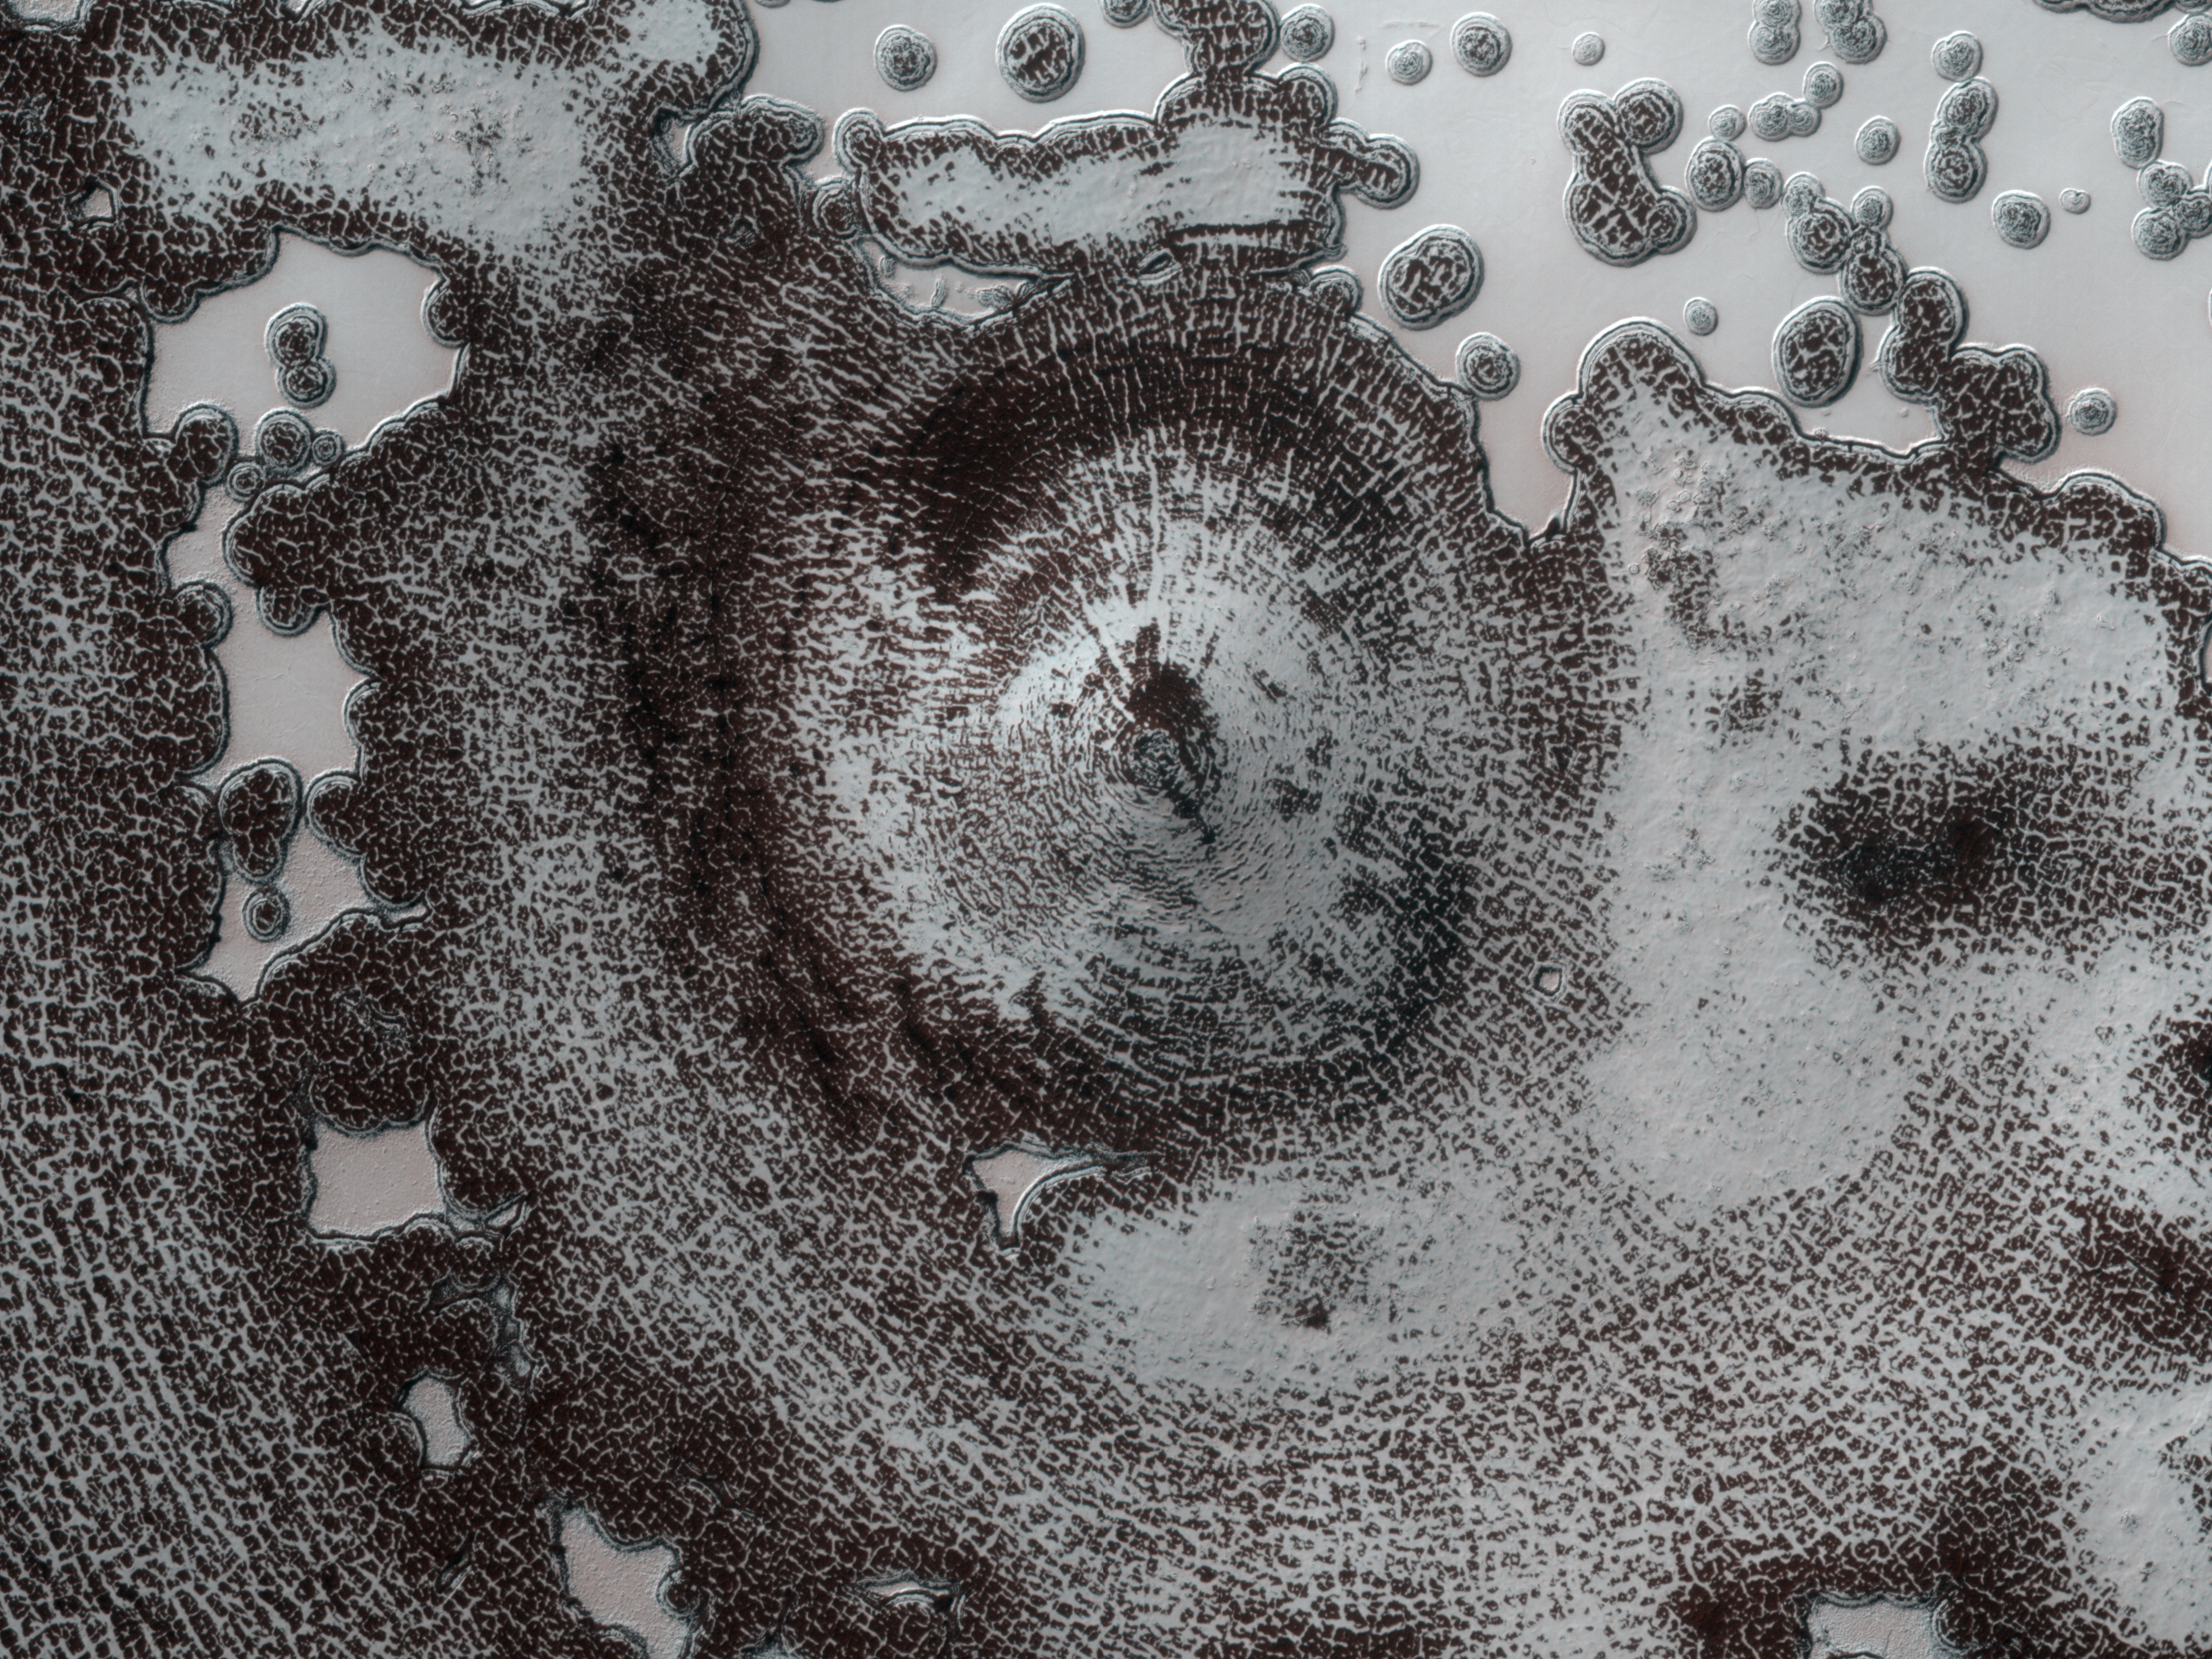

Circular Feature in South Polar Residual Cap

This 4 kilometer diameter feature near the edge of the South polar residual cap was recognized in Mariner 9 and Viking Orbiter images taken in the 1970s, but its origin could not be inferred. It was therefore targeted for HiRISE stereo imaging.

The bright areas in this image are covered by carbon dioxide frost, and the “swiss cheese” terrain typical of the south polar residual cap covers much of the imaged area. The dark walls of the circular depression do not have as much frost on them, and are fractured in a polygonal pattern. Apparently the surface of the walls has been extensively modified by thermal expansion and contraction of water ice.

It also appears that the “swiss cheese” terrain of the residual cap has buried the floor of the circular depression, as well as the terrain surrounding the feature, making it difficult to infer the origin of this depression. Its circular symmetry is consistent with an impact origin, but there is no evidence of a crater rim or ejecta (perhaps because they have been buried). The depression may have formed by collapse, but there is little evidence of extensional fractures that would be expected around a collapse pit. Analysis of HiRISE stereo data may help the interpretation of this feature.

NASA’s Jet Propulsion Laboratory, a division of the California Institute of Technology in Pasadena, manages the Mars Reconnaissance Orbiter for NASA’s Science Mission Directorate, Washington. Lockheed Martin Space Systems, Denver, built the spacecraft. The High Resolution Imaging Science Experiment is operated by the University of Arizona, Tucson, and the instrument was built by Ball Aerospace & Technologies Corp., Boulder, Colo.

Originally released October 3, 2007

Credit: NASA/JPL-Caltech/University of Arizona